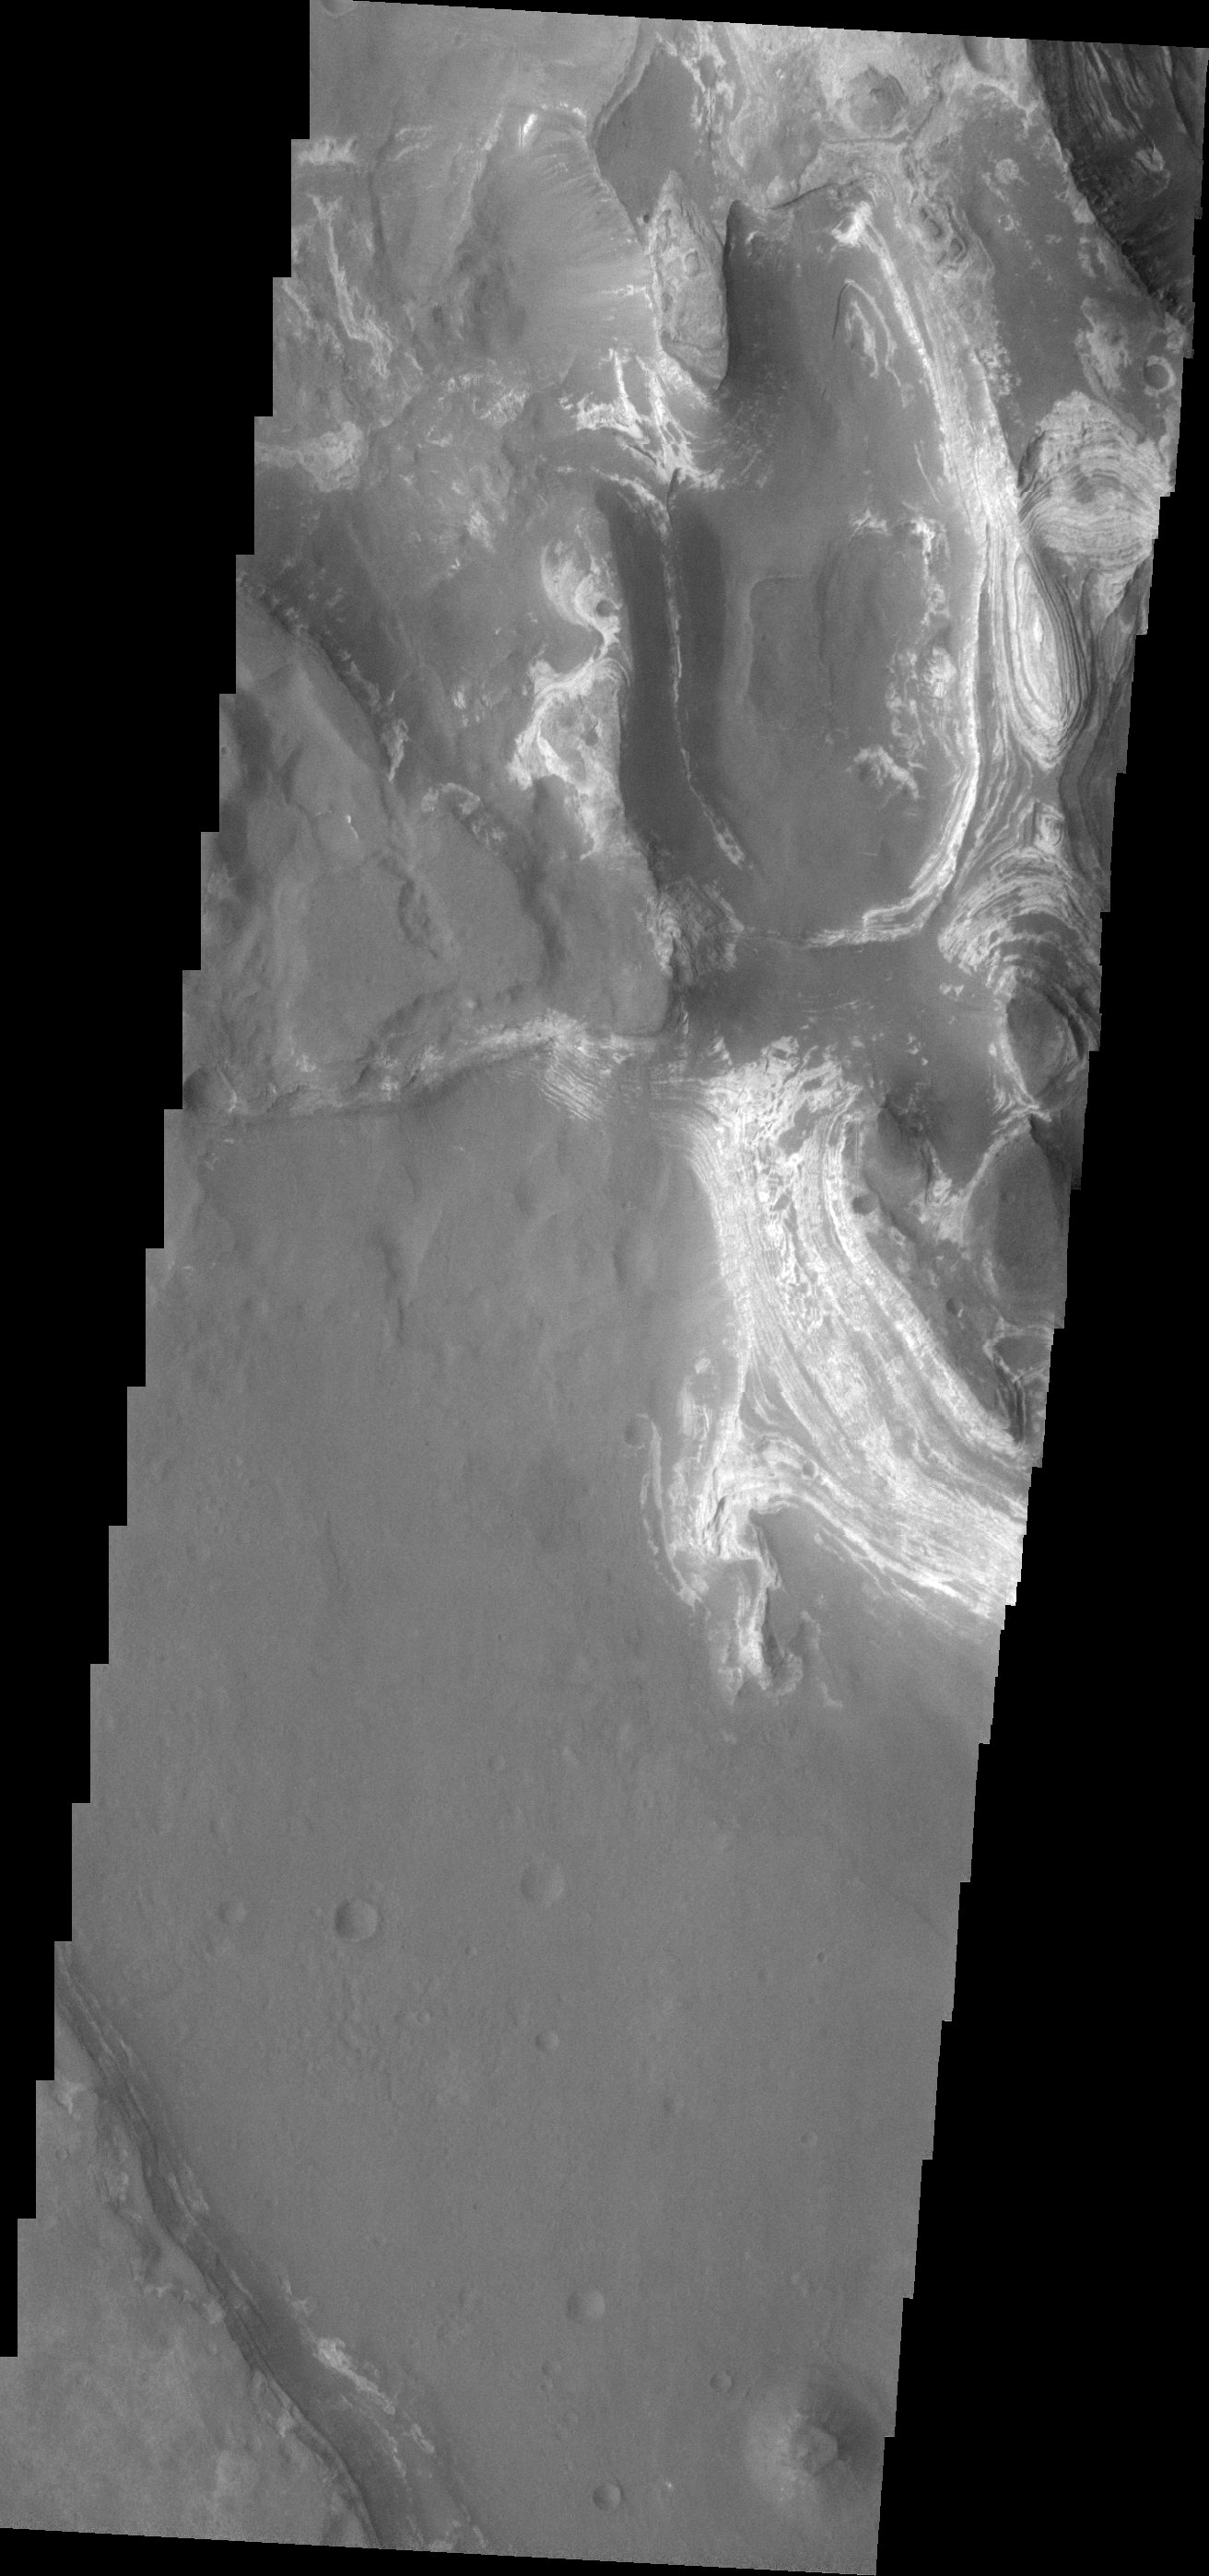

Terby Crater

This VIS image shows some of the eroded, layered crater fill material within Terby Crater.

Image information: VIS instrument. Latitude -27.5N, Longitude 74.2E. 18 meter/pixel resolution.

Please see the THEMIS Data Citation Note for details on crediting THEMIS images.

Note: this THEMIS visual image has not been radiometrically nor geometrically calibrated for this preliminary release. An empirical correction has been performed to remove instrumental effects. A linear shift has been applied in the cross-track and down-track direction to approximate spacecraft and planetary motion. Fully calibrated and geometrically projected images will be released through the Planetary Data System in accordance with Project policies at a later time.

NASA’s Jet Propulsion Laboratory manages the 2001 Mars Odyssey mission for NASA’s Office of Space Science, Washington, D.C. The Thermal Emission Imaging System (THEMIS) was developed by Arizona State University, Tempe, in collaboration with Raytheon Santa Barbara Remote Sensing. The THEMIS investigation is led by Dr. Philip Christensen at Arizona State University. Lockheed Martin Astronautics, Denver, is the prime contractor for the Odyssey project, and developed and built the orbiter. Mission operations are conducted jointly from Lockheed Martin and from JPL, a division of the California Institute of Technology in Pasadena.

Credit: NASA/JPL/ASU